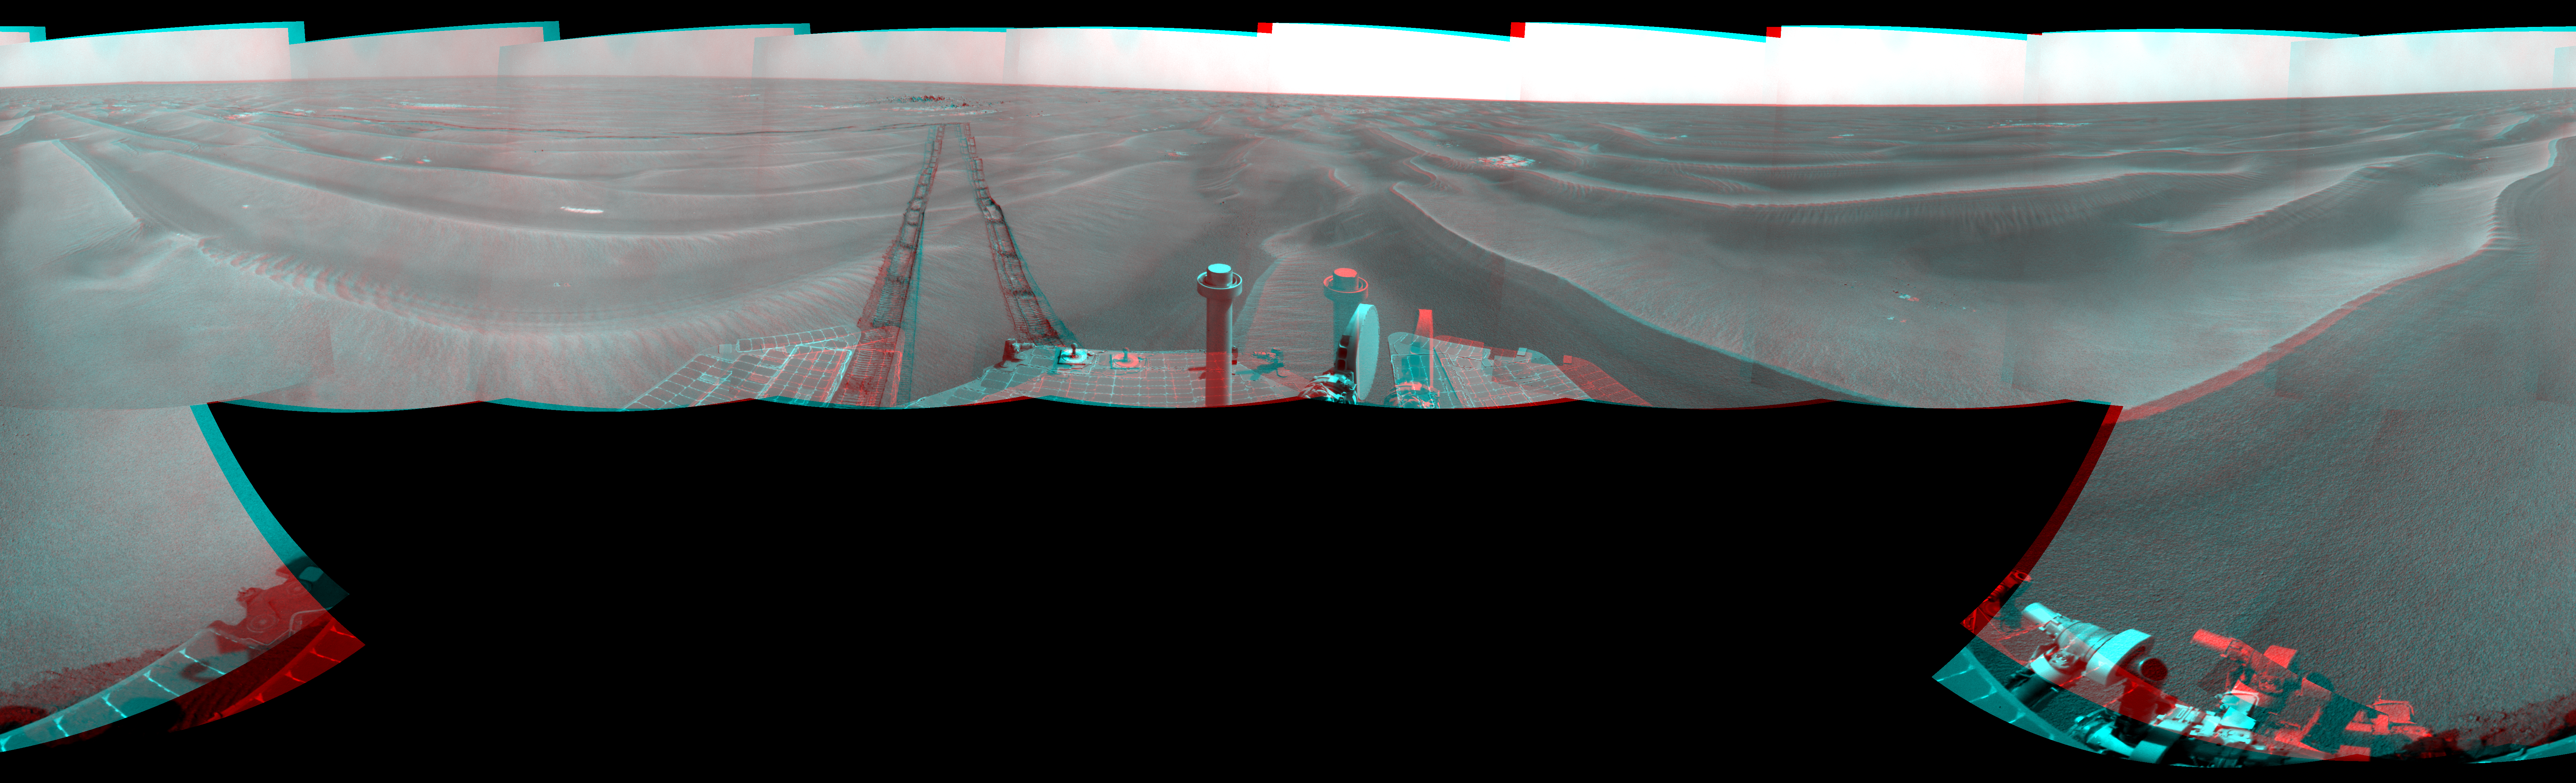

Opportunity’s Surroundings After Sol 1820 Drive (Stereo)

Left-eye view of a color stereo pair for PIA11841

Right-eye view of a color stereo pair for PIA11841

NASA’s Mars Exploration Rover Opportunity used its navigation camera to take the images combined into this full-circle view of the rover’s surroundings during the 1,820th to 1,822nd Martian days, or sols, of Opportunity’s surface mission (March 7 to 9, 2009).

This view combines images from the left-eye and right-eye sides of the navigation camera. It appears three-dimensional when viewed through red-blue glasses with the red lens on the left.

The rover had driven 20.6 meters toward the northwest on Sol 1820 before beginning to take the frames in this view. Tracks from that drive recede southwestward. For scale, the distance between the parallel wheel tracks is about 1 meter (about 40 inches).

The terrain in this portion of Mars’ Meridiani Planum region includes dark-toned sand ripples and small exposures of lighter-toned bedrock.

This view is presented as a cylindrical-perspective projection with geometric seam correction.

Credit: NASA/JPL-Caltech